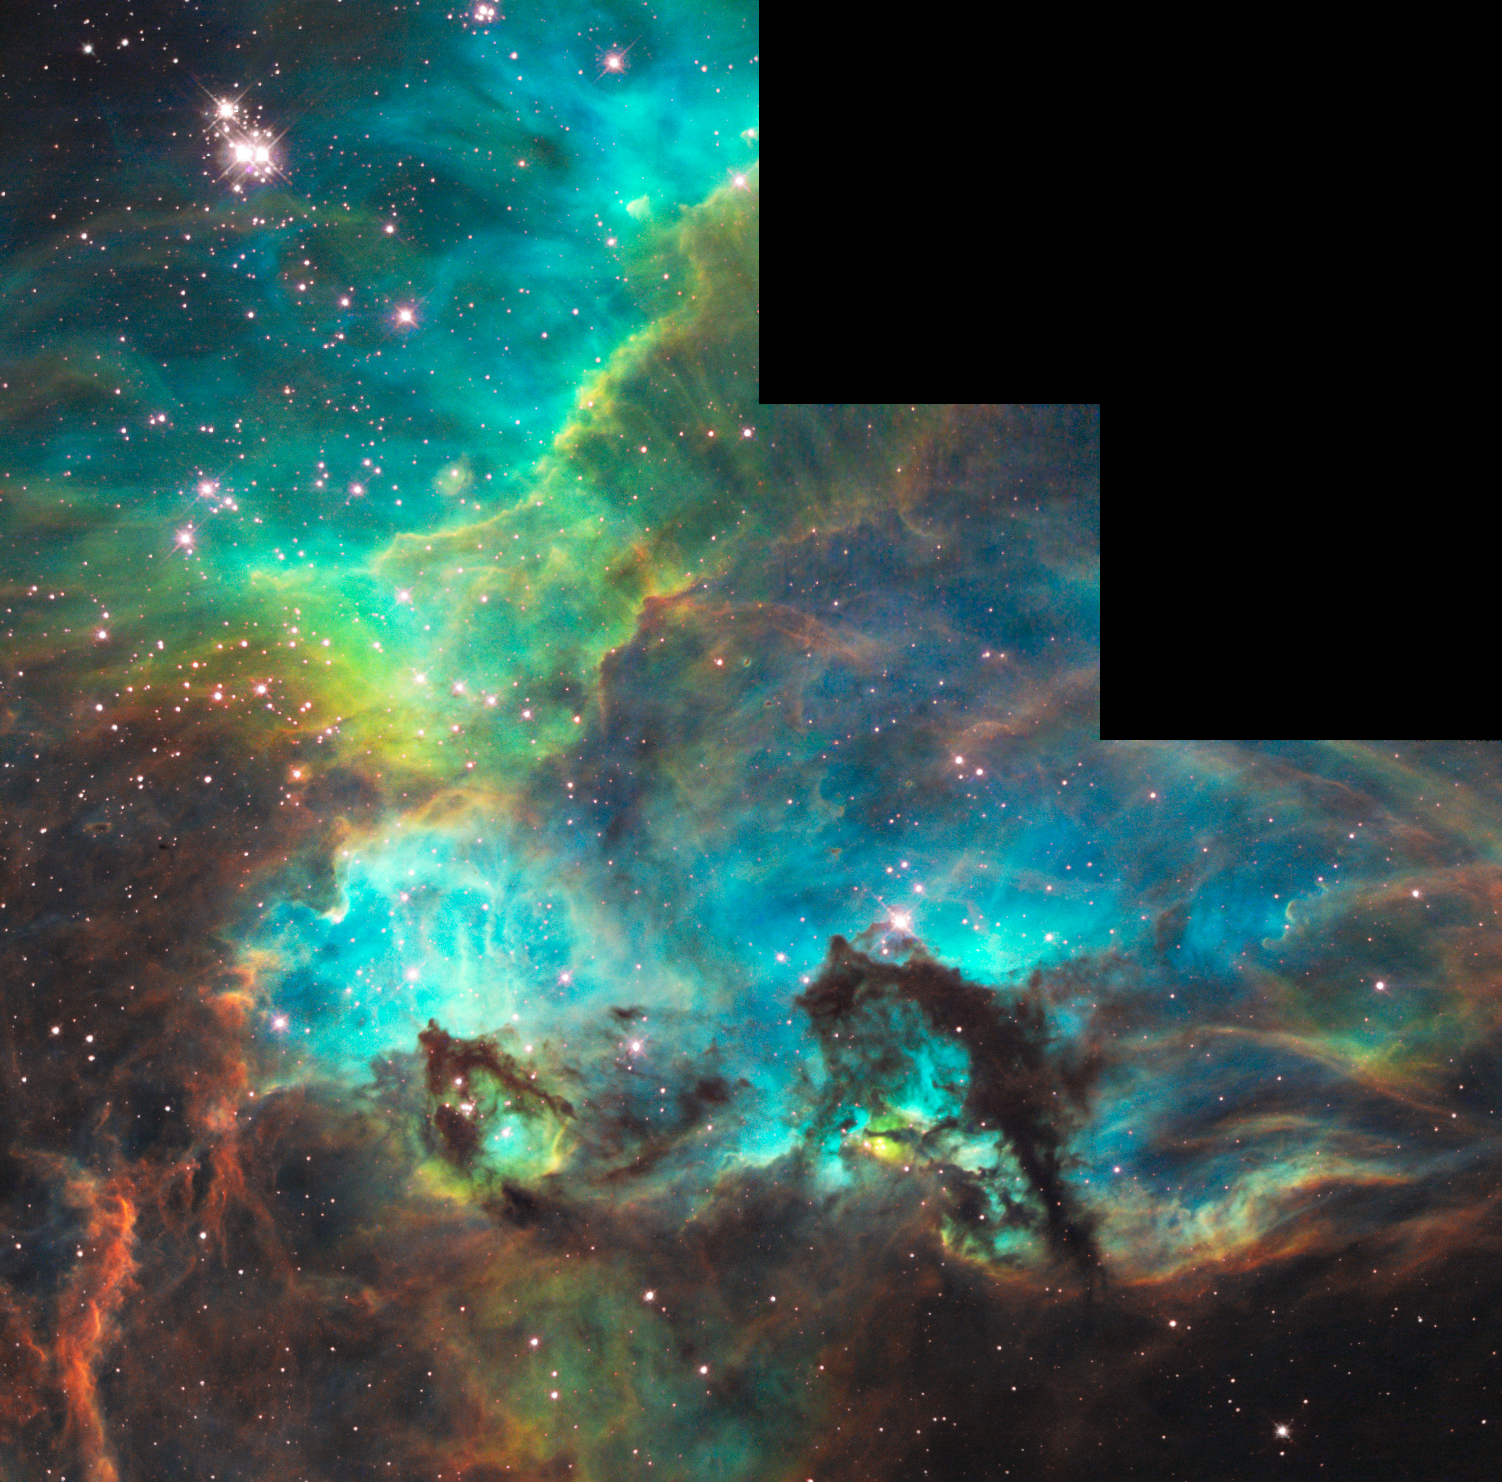

Hubble Unveils Colorful and Turbulent Star-Birth Region on 100,000th Orbit Milestone

for orientation annotation

In commemoration of NASA’s Hubble Space Telescope completing its 100,000th orbit in its 18th year of exploration and discovery, scientists at the Space Telescope Science Institute in Baltimore, Md., have aimed Hubble totake a snapshot of a dazzling region of celestial birth and renewal.

Hubble peered into a small portion of the nebula near the star cluster NGC 2074 (upper, left). The region is a firestorm of raw stellar creation, perhaps triggered by a nearby supernova explosion. It lies about 170,000 light-years away near the Tarantula nebula, one of the most active star-forming regions in our Local Group of galaxies.

The three-dimensional-looking image reveals dramatic ridges and valleys of dust, serpent-head “pillars of creation,” and gaseous filaments glowing fiercely under torrential ultraviolet radiation. The region is on the edge of a dark molecular cloud that is an incubator for the birth of new stars.

The high-energy radiation blazing out from clusters of hot young stars already born in NGC 2074 is sculpting the wall of the nebula by slowly eroding it away. Another young cluster may be hidden beneath a circle of brilliant blue gas at center, bottom.

In this approximately 100-light-year-wide fantasy-like landscape, dark towers of dust rise above a glowing wall of gases on the surface of the molecular cloud. The seahorse-shaped pillar at lower, right is approximately 20 light-years long, roughly four times the distance between our Sun and the nearest star, Alpha Centauri.

The region is in the Large Magellanic Cloud (LMC), a satellite of our Milky Way galaxy. It is a fascinating laboratory for observing star-formation regions and their evolution. Dwarf galaxies like the LMC are considered to be the primitive building blocks of larger galaxies.

This representative color image was taken on August 10, 2008, with Hubble’s Wide Field Planetary Camera 2. Red shows emission from sulfur atoms, green from glowing hydrogen, and blue from glowing oxygen.

Credit: NASA, ESA, and the Hubble Heritage Team (STScI/AURA)